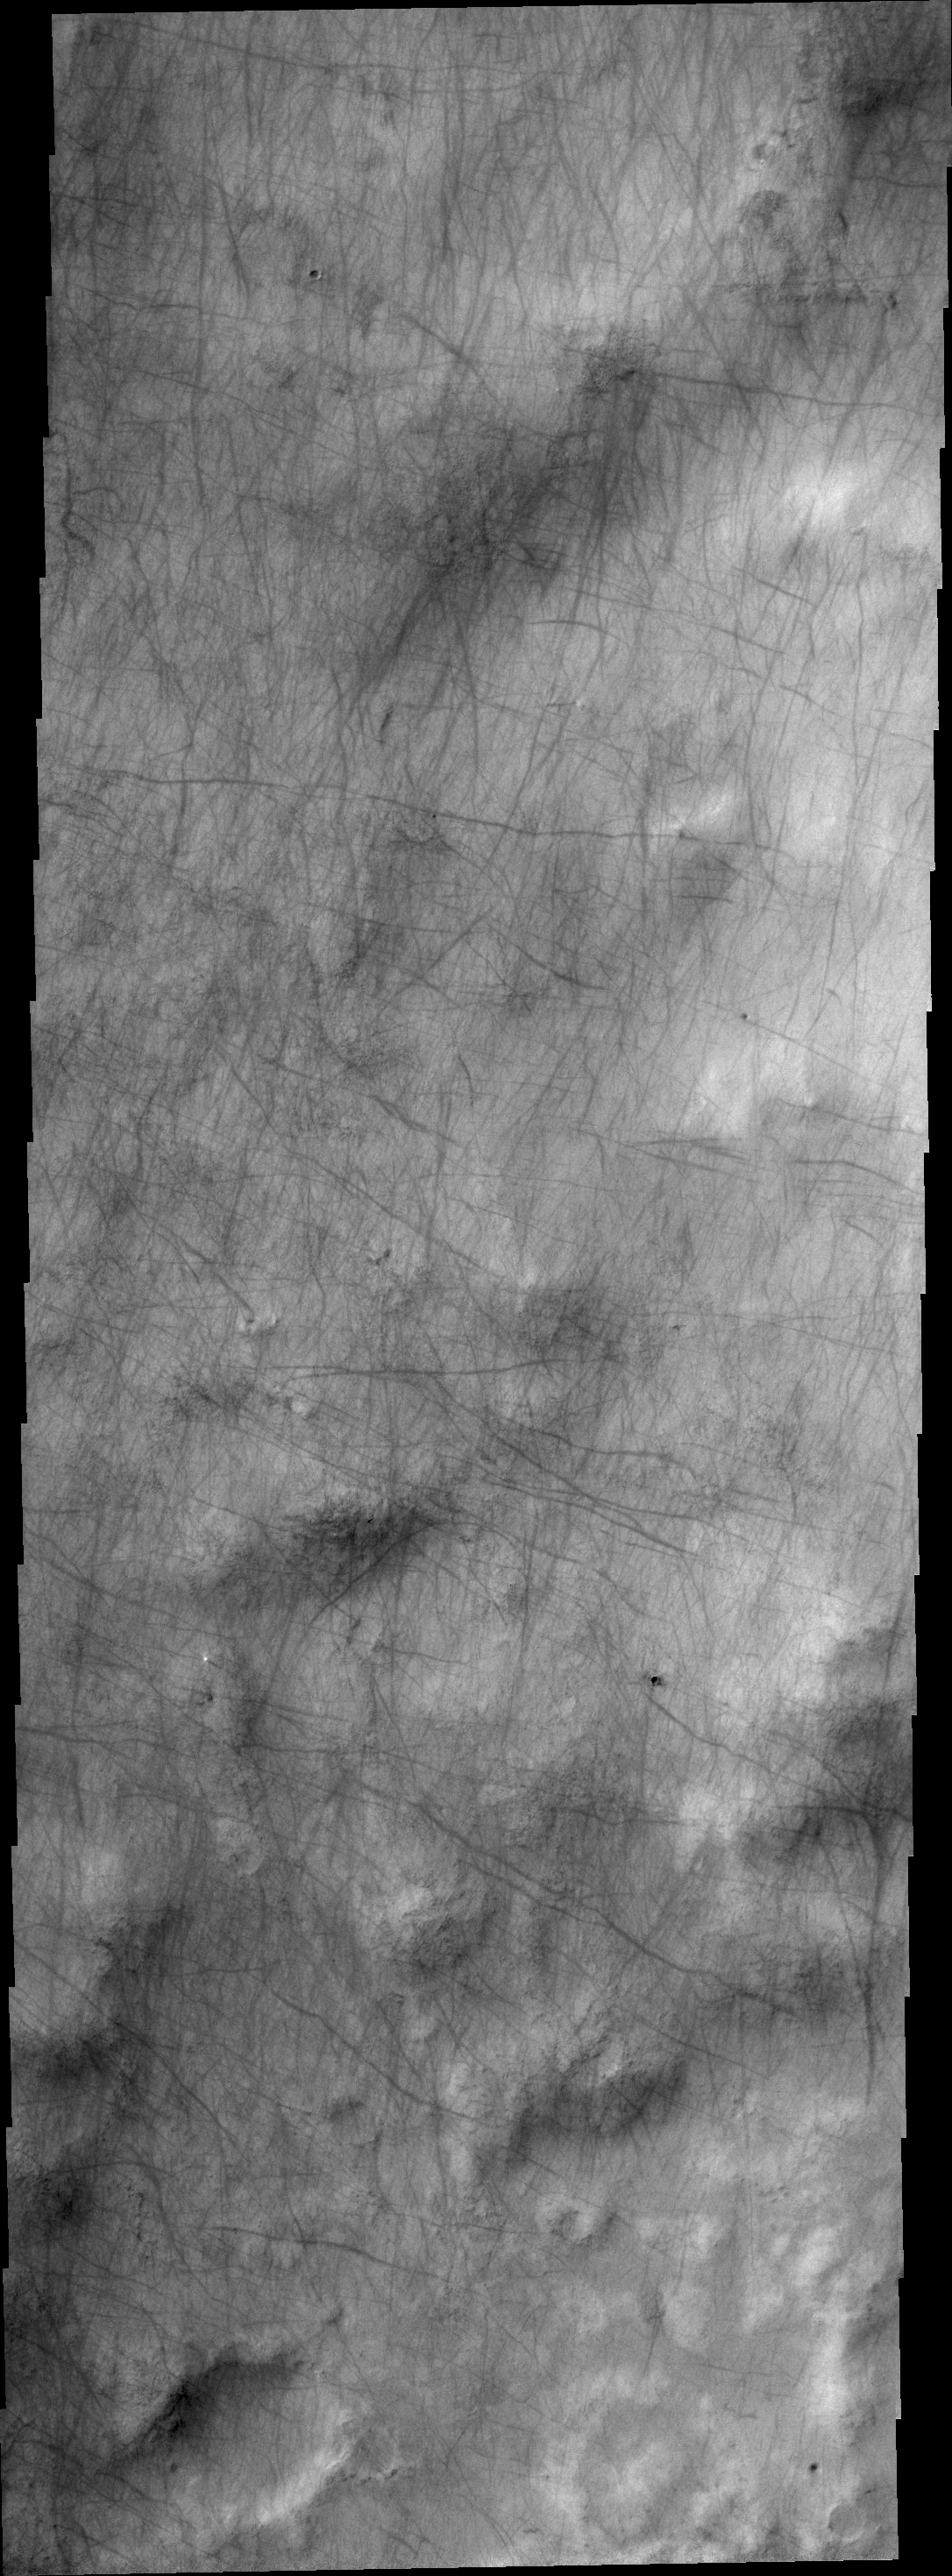

Dust Devil Tracks

Dust devil tracks criss-cross the surface in this VIS image.

Credit: NASA/JPL/ASU